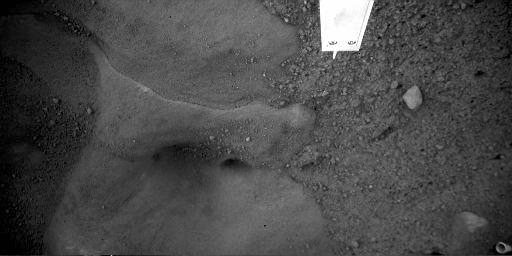

‘Snow Queen’ Animation

This animation consists of two close-up images of “Snow Queen,” taken several days apart, by the Robotic Arm Camera (RAC) aboard NASA’s Phoenix Mars Lander.

Snow Queen is the informal name for a patch of bright-toned material underneath the lander.

Thruster exhaust blew away surface soil covering Snow Queen when Phoenix landed on May 25, 2008, exposing this hard layer comprising several smooth rounded cavities beneath the lander. The RAC images show how Snow Queen visibly changed between June 15, 2008, the 21st Martian day, or sol, of the mission and July 9, 2008, the 44th sol.

Cracks as long as 10 centimeters (about four inches) appeared. One such crack is visible at the left third and the upper third of the Sol 44 image. A seven millimeter (one-third inch) pebble or clod appears just above and slightly to the right of the crack in the Sol 44 image. Cracks also appear in the lower part of the left third of the image. Other pieces noticeably shift, and some smooth texture has subtly roughened.

The Phoenix team carefully positioned and focused RAC the same way in both images. Each image is about 60 centimeters, or about two feet, wide. The object protruding in from the top on the right half of the images is Phoenix’s thermal and electrical conductivity probe.

Snow Queen and other ice exposed by Phoenix landing and trenching operations on northern polar Mars is the first time scientists have been able to monitor Martian ice at a place where temperatures are cold enough that the ice doesn’t immediately sublimate, or vaporize, away.

The Phoenix Mission is led by the University of Arizona, Tucson, on behalf of NASA. Project management of the mission is by NASA’s Jet Propulsion Laboratory, Pasadena, Calif. Spacecraft development is by Lockheed Martin Space Systems, Denver.

Photojournal Note: As planned, the Phoenix lander, which landed May 25, 2008 23:53 UTC, ended communications in November 2008, about six months after landing, when its solar panels ceased operating in the dark Martian winter.

Credit: NASA/JPL-Caltech/University of Arizona/Max Planck Institute